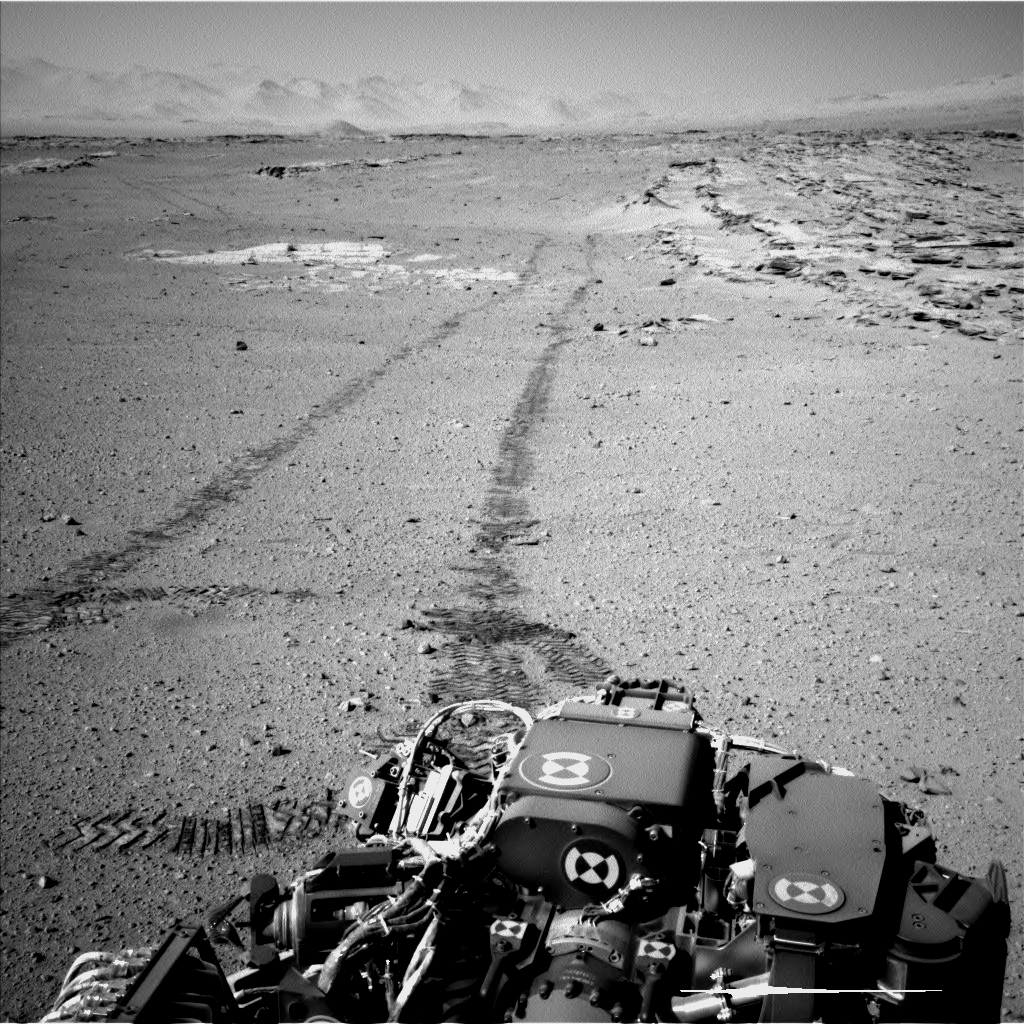

Curiosity’s View Back After Passing ‘Junda’ Striations

NASA’s Curiosity Mars rover used the Navigation Camera (Navcam) on its mast for this look back after finishing a drive of 328 feet (100 meters) on the 548th Martian day, or sol, of the rover’s work on Mars (Feb. 19, 2014). The rows of rocks just to the right of the fresh wheel tracks in this view are an outcrop called “Junda.” The rows form striations on the ground, a characteristic seen in some images of this area taken from orbit. A panorama made from Navcam images taken during a pause to observe Junda partway through the Sol 548 drive is available at PIA17947.

For scale, the distance between Curiosity’s parallel wheel tracks is about 9 feet (2.7 meters). This view is looking toward the east-northeast.

NASA’s Jet Propulsion Laboratory, a division of the California Institute of Technology, Pasadena, manages the Mars Science Laboratory Project for NASA’s Science Mission Directorate, Washington. JPL designed and built the project’s Curiosity rover and the rover’s Navcam.

Credit: NASA/JPL-Caltech